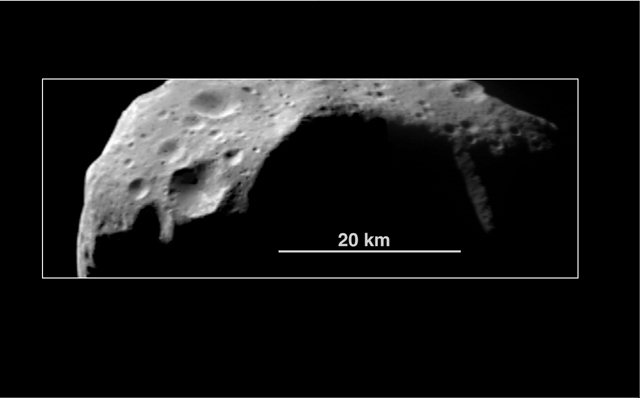

Abundance of Very Large Impact Craters on Mathilde

This view of 253 Mathilde, taken from a distance of about 1,200 km (748 miles), was acquired shortly after the NEAR spacecraft’s closest approach to the asteroid. In this image, the asteroid has been rotated so that the illumination appears to come from the upper left. This portion of Mathilde shows numerous impact craters, ranging from over 30 km to less than 0.5 km (18.. 0.3 miles) in diameter. Raised crater rims suggest that some of the material ejected from these craters traveled only short distances before falling back to the surface; straight sections of some crater rims indicate the influence of large faults or fractures on crater formation. The number of craters as a function of size, and the number of each size within the visible area, are similar to values seen on asteroid 243 Ida, viewed by the Galileo spacecraft in 1993. A major difference between Ida and Mathilde appears to be the abundance of very large craters: Mathilde has at least 5 craters larger than 20 km in diameter on the roughly 60% of the body viewed during the encounter.

Built and managed by The Johns Hopkins University Applied Physics Laboratory, Laurel, Maryland, NEAR was the first spacecraft launched in NASA’s Discovery Program of low-cost, small-scale planetary missions. See the NEAR web page at http://near.jhuapl.edu/ for more details.

Credit: NASA/JPL/JHUAPL